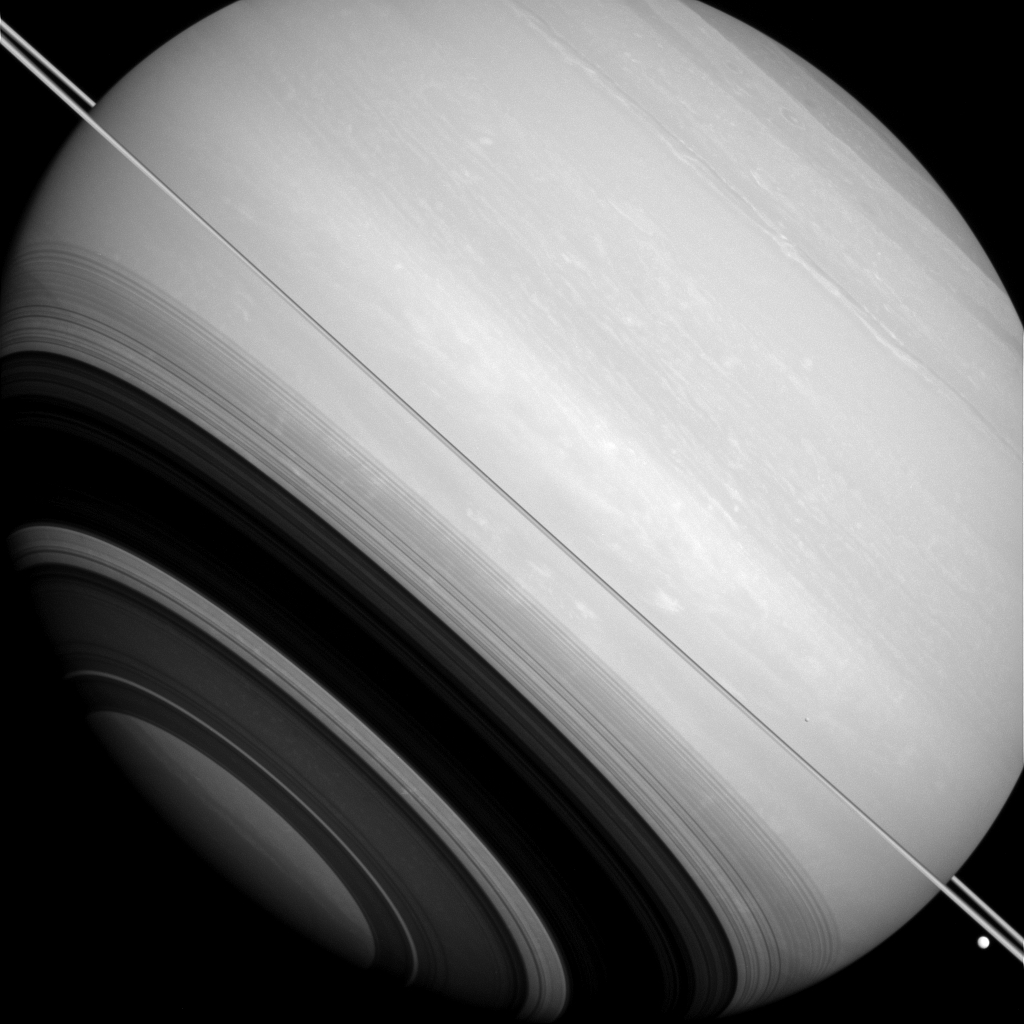

Circling Saturn

Saturn is circled by its rings (seen nearly edge-on in this image), as well as by the moons Tethys (the large bright body near the lower right hand corner of this image) and Mimas (seen as a slight crescent against Saturn’s disk above the rings, at about 4 o’clock). The shadows of the rings, each ringlet delicately recorded across Saturn’s face, also circle around Saturn’s south pole.

Although the rings and larger moons of Saturn mostly orbit very near the planet’s equatorial plane, this image shows that they do not all lie precisely in the orbital plane. Part of the reason that Mimas (246 miles, or 396 kilometers across) and Tethys (660 miles, or 1062 kilometers across) appear above and below the ring plane because their orbits are slightly inclined (about 1 to 1.5 degrees) relative to the rings.

This view looks toward the sunlit side of the rings from slightly above the ringplane. The image was taken in visible light with the Cassini spacecraft wide-angle camera on Aug. 14, 2014.

The view was obtained at a distance of approximately 1.1 million miles (1.7 million kilometers) from Saturn and at a Sun-Saturn-spacecraft, or phase, angle of 23 degrees. Image scale is 63 miles (102 kilometers) per pixel.

The Cassini-Huygens mission is a cooperative project of NASA, the European Space Agency and the Italian Space Agency. NASA’s Jet Propulsion Laboratory, a division of the California Institute of Technology in Pasadena, manages the mission for NASA’s Science Mission Directorate, Washington. The Cassini orbiter and its two onboard cameras were designed, developed and assembled at JPL. The imaging operations center is based at the Space Science Institute in Boulder, Colo.

Credit: NASA/JPL-Caltech/Space Science Institute